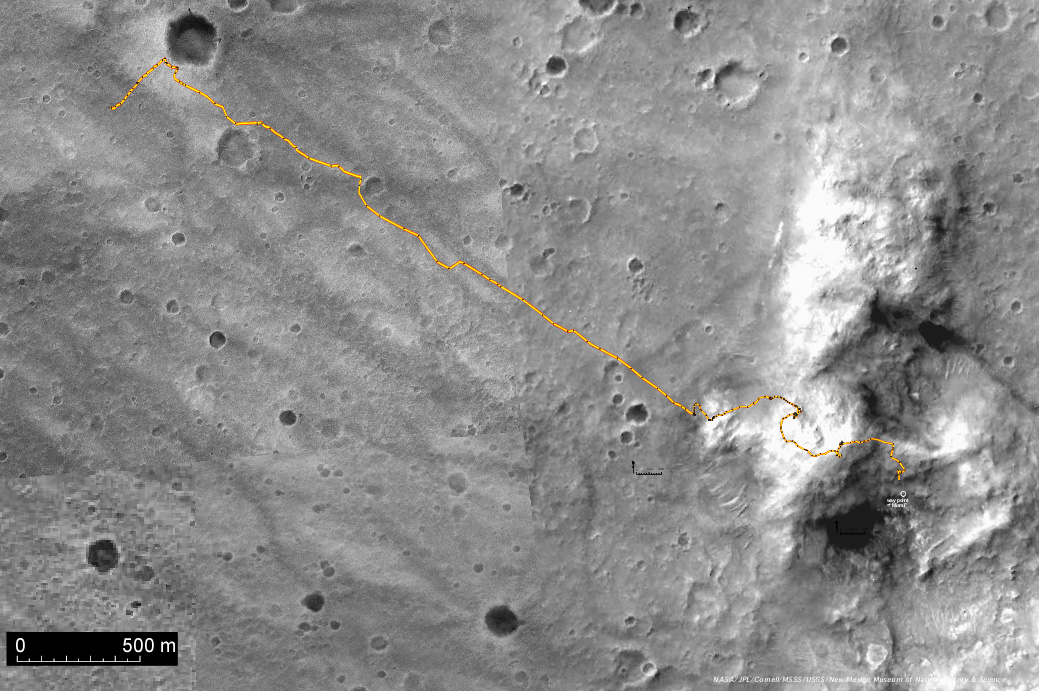

Spirit Traverse Map, Sol 680

This image shows the route that NASA’s Mars Exploration Rover Spirit has driven inside Gusev Crater from its first Martian day (sol 1) to its 680th sol (Dec. 1, 2005), more than a complete Martian year. The underlying image (previously released as PIA07849) is a mosaic of images from the Mars Orbiter Camera on NASA’s Mars Global Surveyor orbiter. The scale bar at lower left is 500 meters (0.31 mile). As of sol 680, Spirit had driven a total of 5,495 meters (3.41 miles).

Credit: NASA/JPL-Caltech/MSSS/USGS/NMMNHS